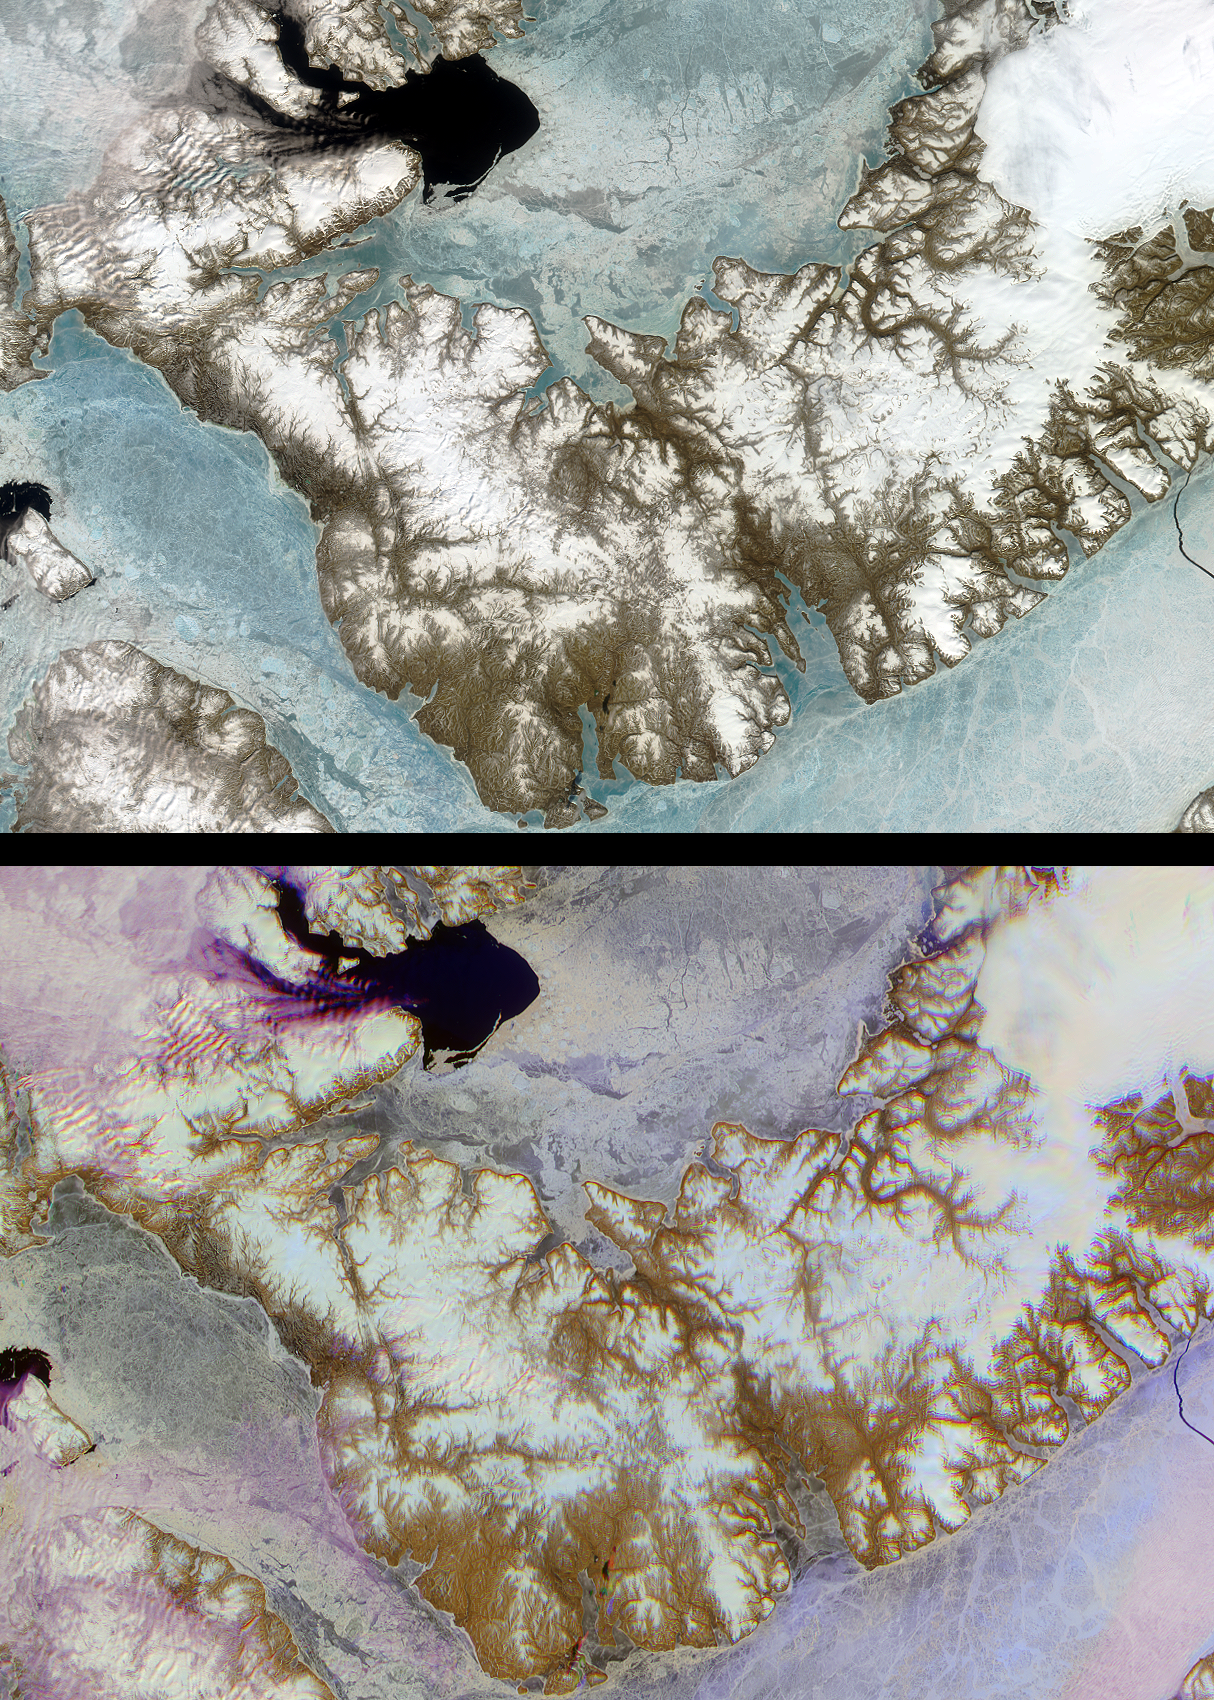

Mars Researchers Rendezvous on Remote Arctic Island

Devon Island is situated in an isolated part of Canada’s Nunavut Territory, and is usually considered to be the largest uninhabited island in the world. However, each summer since 1999, researchers from NASA’s Haughton-Mars Project and the Mars Society reside at this “polar desert” location to study the geologic and environmental characteristics of a site which is considered to be an excellent “Mars analog”: a terrestrial location wherein specific conditions approximate environmental features reported on Mars. Base camps established amidst the rocks and rubble surrounding the Haughton impact crater enable researchers to conduct surveys designed to test the habitat, equipment and technology that may be deployed during a human mission to Mars. One of the many objectives of the project scientists is to understand the ice formations around the Haughton area, in the hopes that this might ultimately assist with the recognition of areas where ice can be found at shallow depth on Mars.

These images of Devon Island from NASA’s Multi-angle Imaging SpectroRadiometer (MISR) instrument provide contrasting views of the spectral and angular reflectance “signatures” of different surfaces within the region. The top panel is a natural color view created with data from the red, green and blue-bands of MISR’s nadir (vertical-viewing) camera. The bottom panel is a false-color multiangular composite of the same area, utilizing red band data from MISR’s 60-degree backward, nadir, and 60-degree forward-viewing cameras, displayed as red, green and blue, respectively. In this representation, colors highlight textural properties of elements within the scene, with blue tones indicating smooth surfaces (which preferentially forward scatter sunlight) and red hues indicating rougher surfaces (which preferentially backscatter). The angular reflectance “signature” of low clouds causes them to appear purple, and this visualization provides a unique way of distinguishing clouds from snow and ice.

The data were captured on June 28, 2001, during the early part of the arctic summer, when sea ice becomes thinner and begins to move depending upon localized currents and winds. In winter the entire region is locked with several meters of nearly motionless sea ice, which acts as a thermodynamic barrier to the loss of heat from the comparatively warm ocean to the colder atmosphere. Summer melting of sea ice can be observed at the two large, dark regions of open water; one is present in the Jones Sound (near the top to the left of center), and another appears in the Wellington Channel (left-hand edge). A large crack caused by tidal heaving has broken the ice cover over the Parry Channel (lower right-hand corner). A substantial ice cap permanently occupies the easternmost third of the island (upper right). Surface features such as dendritic meltwater channels incised into the island’s surface are apparent. The Haughton-Mars project site is located slightly to the left and above image center, in an area which appears with relatively little surface ice, near the island’s inner “elbow.”

The images were acquired during Terra orbit 8132 and cover an area of about 334 kilometers x 229 kilometers. They utilize data from blocks 27 to 31 within World Reference System-2 path 42.

MISR was built and is managed by NASA’s Jet Propulsion Laboratory, Pasadena, CA, for NASA’s Office of Earth Science, Washington, DC. The Terra satellite is managed by NASA’s Goddard Space Flight Center, Greenbelt, MD. JPL is a division of the California Institute of Technology.

Credit: NASA/GSFC/LaRC/JPL, MISR Team